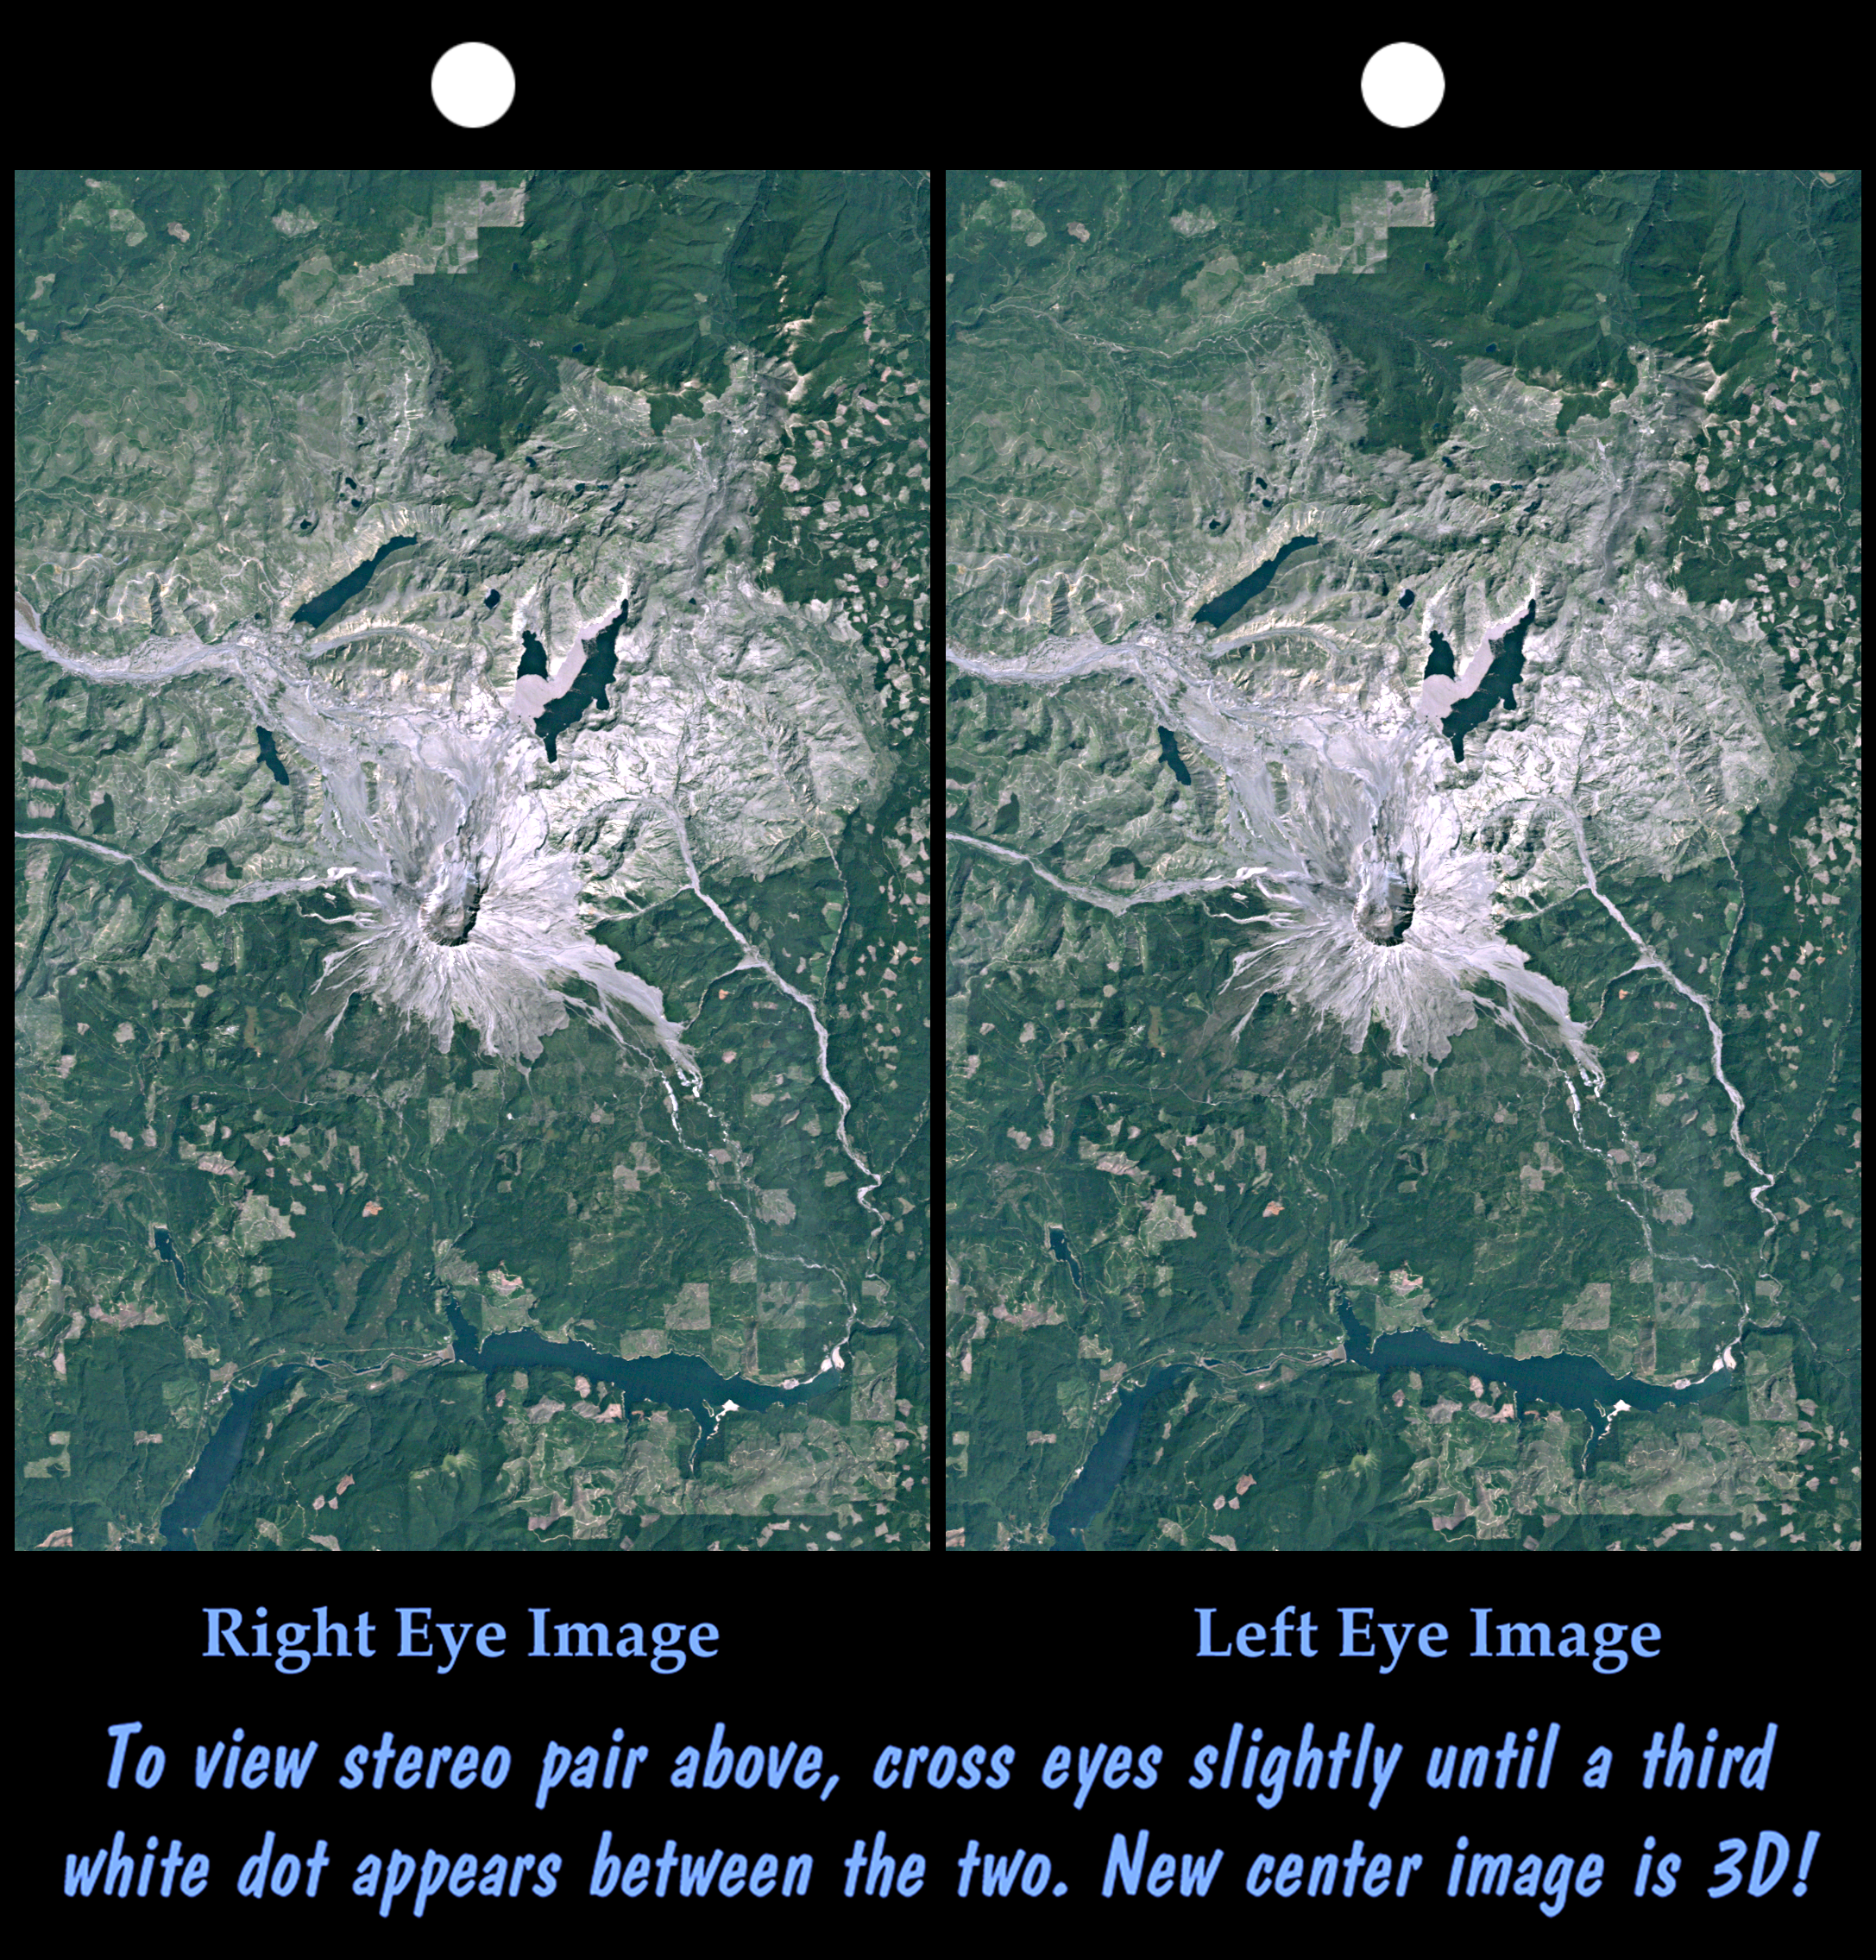

Stereo Pair, Mount St Helens, Washington State

On May 18, 1980, Mount St. Helens catastrophically erupted, causing the worst volcanic disaster in the recorded history of the United States. An earthquake shook loose the northern flank of the volcano, and about 2.8 cubic kilometers (0.67 cubic miles) of rock slid downslope in the world’s largest recorded landslide. The avalanche released pressure on the volcano and unleashed a huge explosion, which was directed generally northward. The mountain ultimately lost 227 meters (1314 feet) of its height and devastated about 600 square kilometers (230 square miles) of forest.

This stereoscopic view combines a Landsat satellite image with a Shuttle Radar Topography Mission elevation model to show the volcanic crater and most of the zone of devastation. Areas now relatively devoid of vegetation appear bright. Note the landslide debris clogging the northern drainages and forming natural dams (or enlarging previously existing ones). Also note the volcanic dome built up within the crater, and the extensive floating debris still present on Spirit Lake (northeast of the crater) 12 years after the eruption.

This stereoscopic image was generated by draping a Landsat satellite image over a Shuttle Radar Topography Mission digital elevation model. Two differing perspectives were then calculated, one for each eye. They can be seen in 3-D by viewing the left image with the right eye and the right image with the left eye (cross-eyed viewing or by downloading and printing the image pair and viewing them with a stereoscope. When stereoscopically merged, the result is a vertically exaggerated view of Earth’s surface in its full three dimensions.

Landsat has been providing visible and infrared views of the Earth since 1972. SRTM elevation data matches the 30-meter (98-foot) resolution of most Landsat images and will substantially help in analyzing the large and growing Landsat image archive, managed by the U.S. Geological Survey (USGS).

Elevation data used in this image was acquired by the Shuttle Radar Topography Mission (SRTM) aboard the Space Shuttle Endeavour, launched on Feb. 11, 2000. SRTM used the same radar instrument that comprised the Spaceborne Imaging Radar-C/X-Band Synthetic Aperture Radar (SIR-C/X-SAR) that flew twice on the Space Shuttle Endeavour in 1994. SRTM was designed to collect 3-D measurements of the Earth’s surface. To collect the 3-D data, engineers added a 60-meter (approximately 200-foot) mast, installed additional C-band and X-band antennas, and improved tracking and navigation devices. The mission is a cooperative project between NASA, the National Imagery and Mapping Agency (NIMA) of the U.S. Department of Defense and the German and Italian space agencies. It is managed by NASA’s Jet Propulsion Laboratory, Pasadena, Calif., for NASA’s Earth Science Enterprise, Washington, D.C.

Size: 48.0 kilometers (29.8 miles) by 31.9 kilometers (19.8 miles)
Location: 46.3 degrees North latitude, 122.2 degrees West longitude
Orientation: North at top
Image Data: Landsat Bands 3, 2, 1 as red, green, blue, respectively.
Original Data Resolution: SRTM 1 arc-second (30 meters or 98 feet), Landsat 30 meters
Date Acquired: February 2000 (SRTM), 10 August 1992 (Landsat)

Credit: NASA/JPL